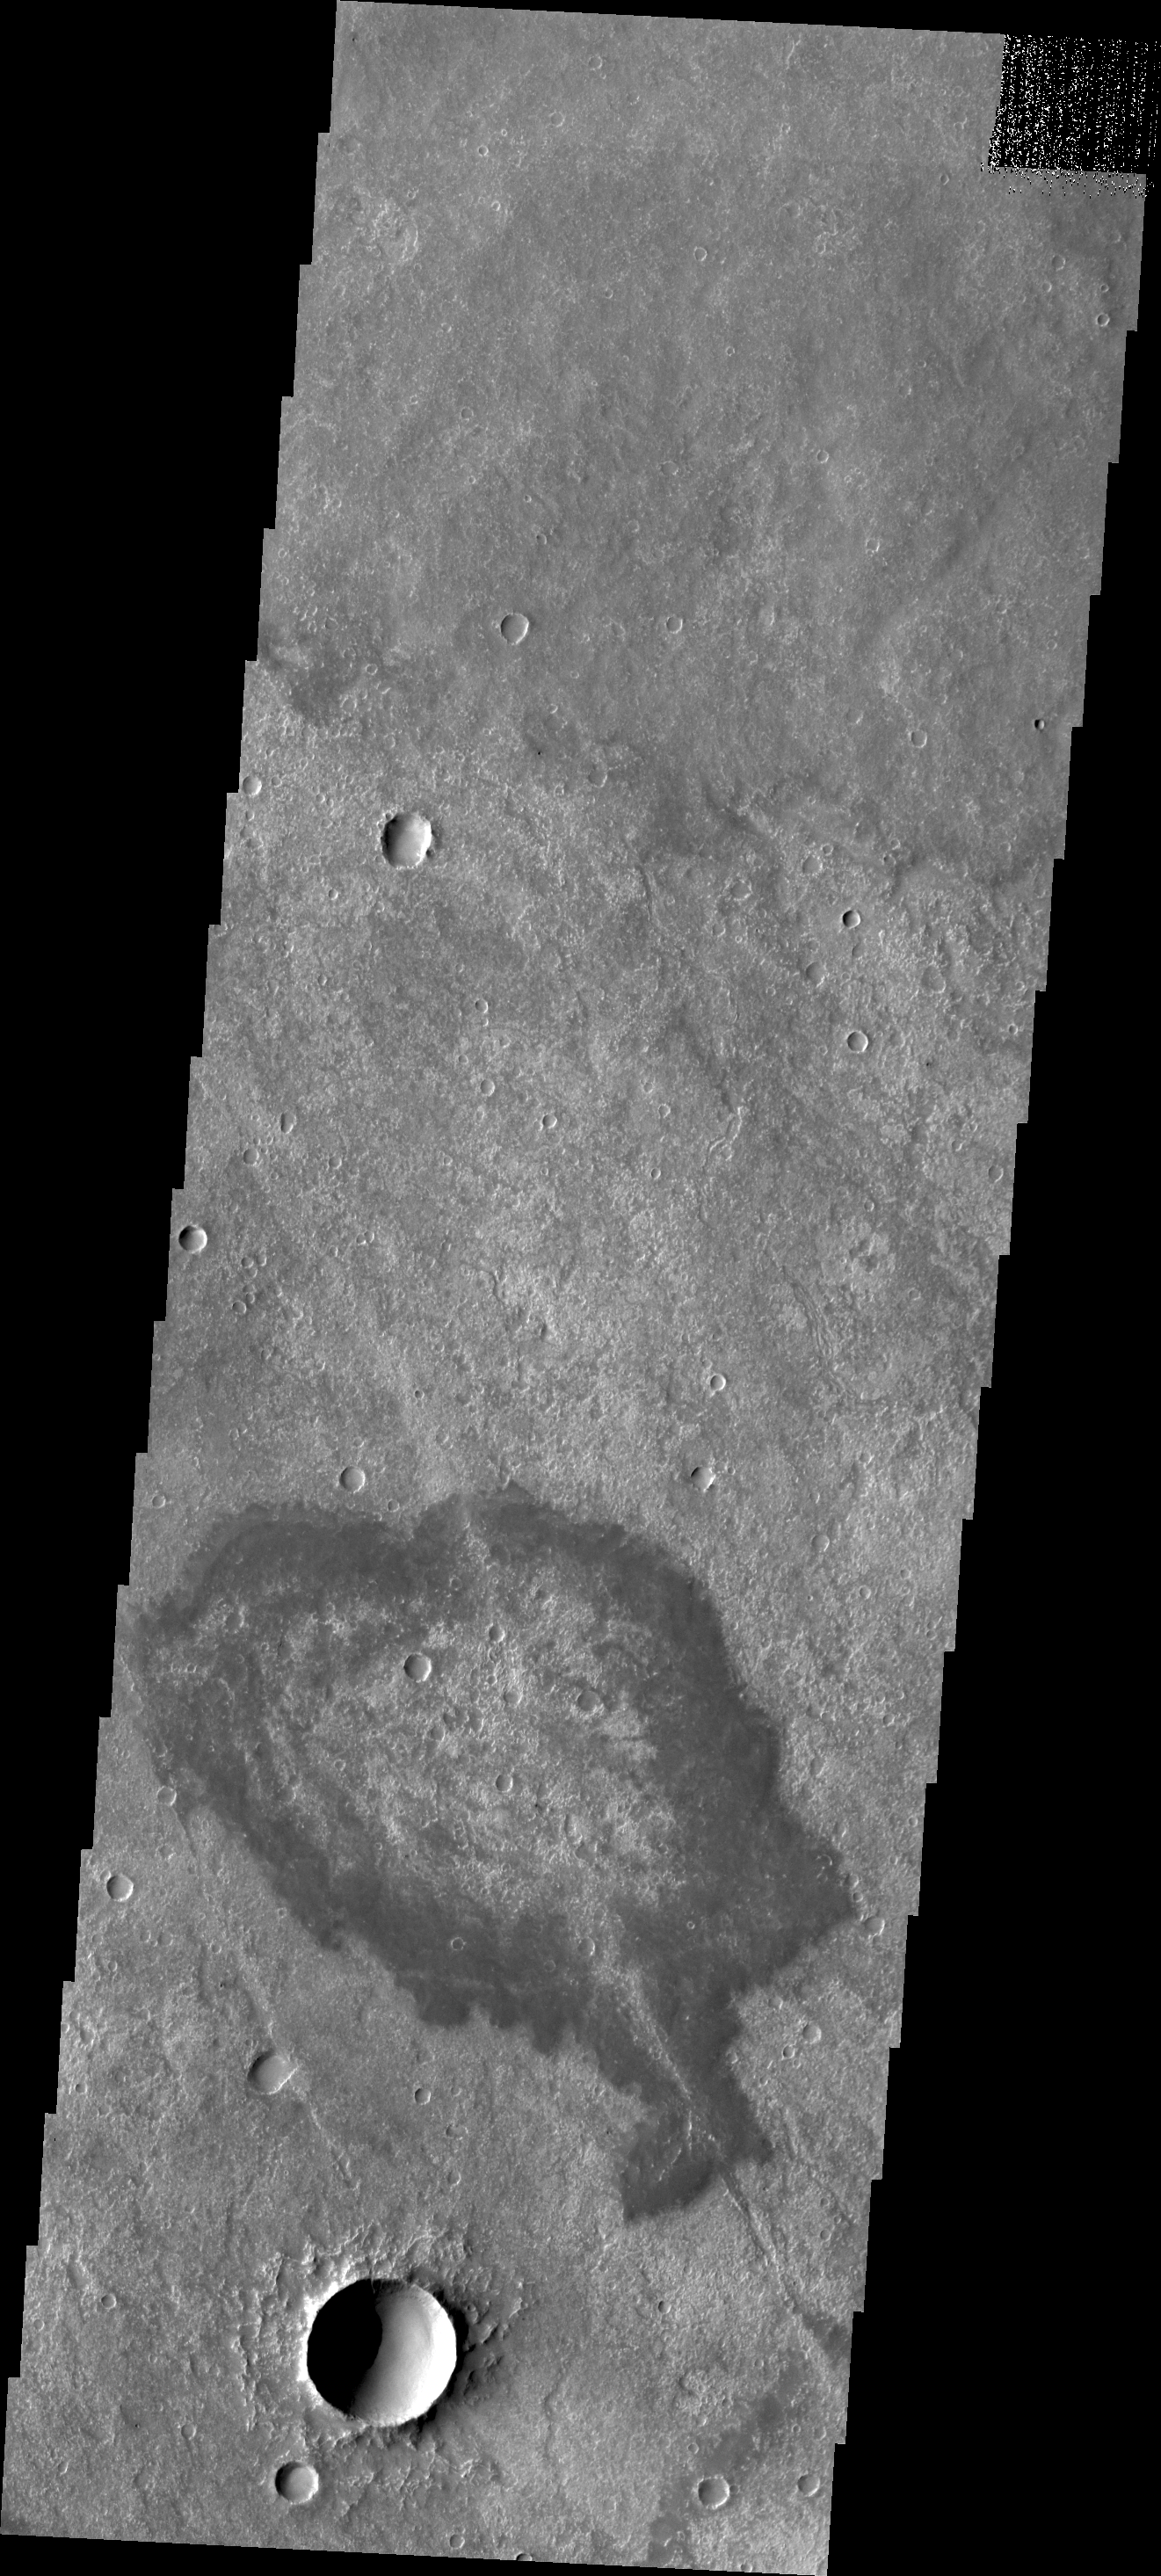

Solis Planum

Located in Solis Planum, this unusual volcanic flow has margins darker than the surroundings. It appears that the flow originated in the linear fracture or vent that bisects the flow deposit.

Credit: NASA/JPL/ASU